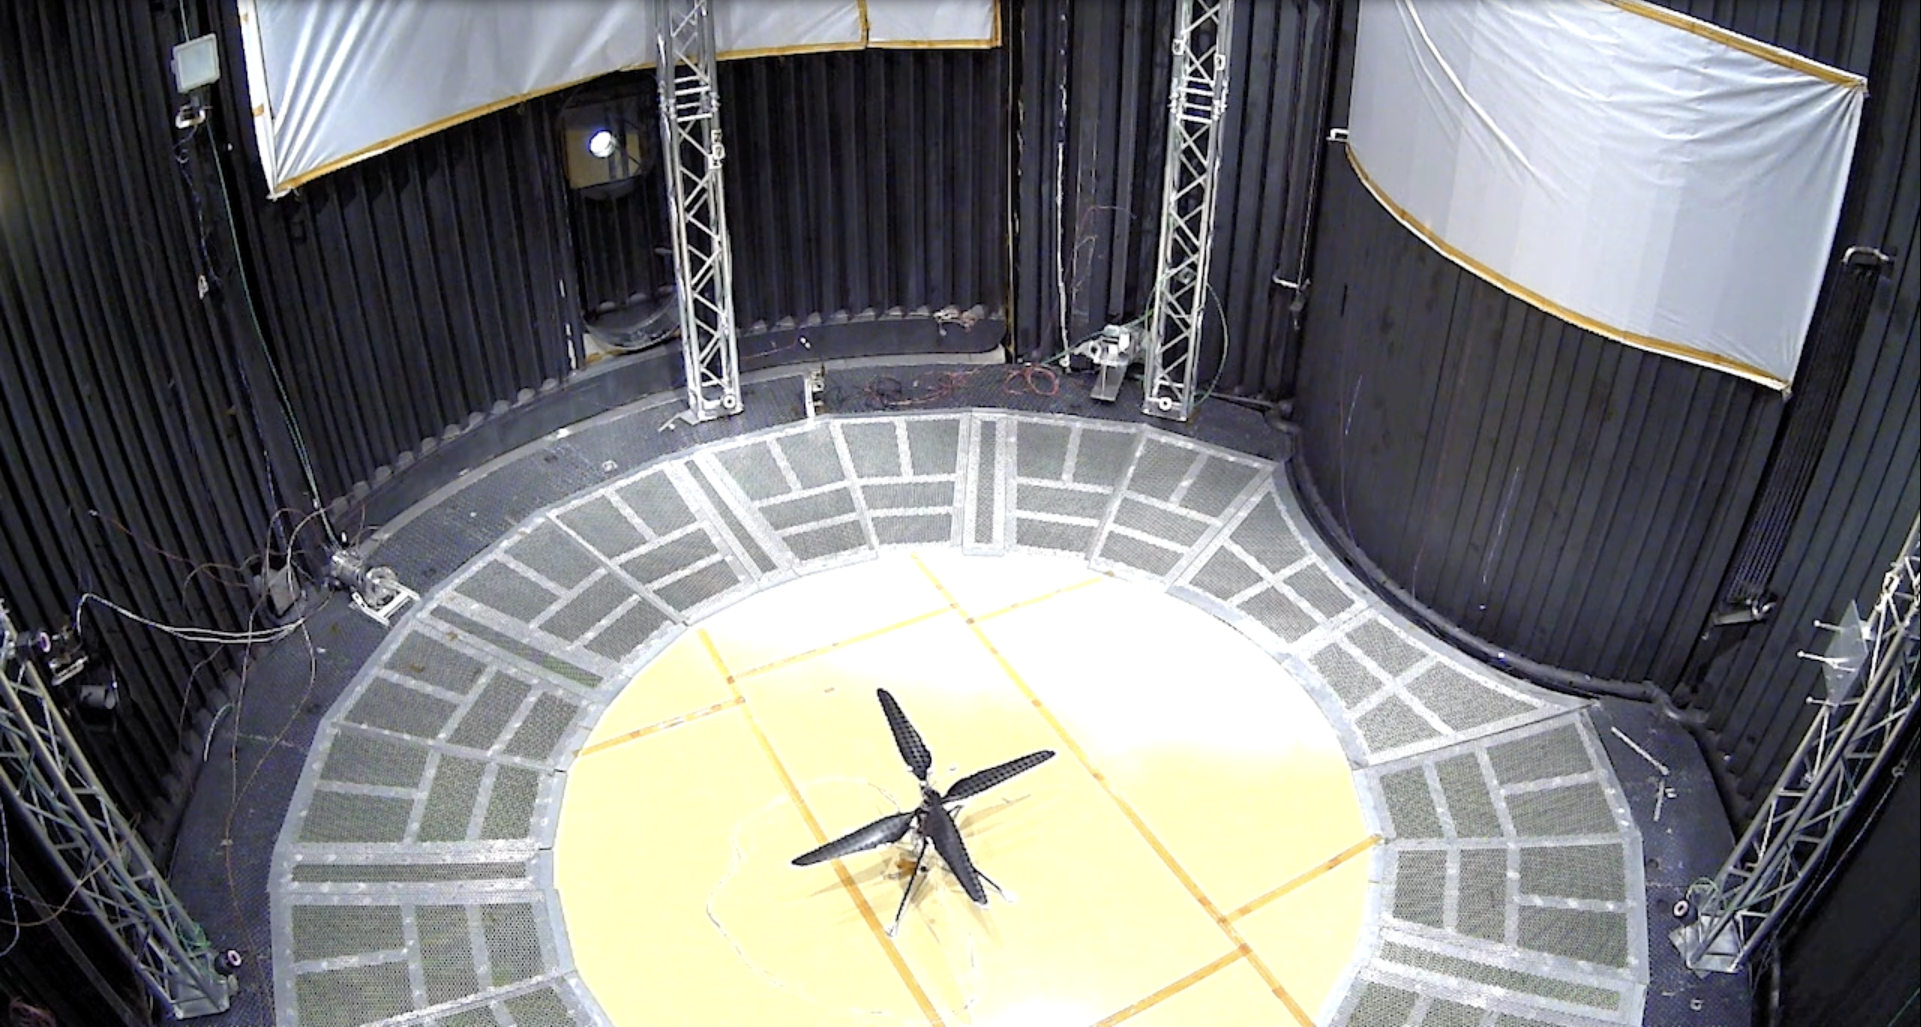

First Controlled Flight of Mars Helicopter Prototype

This image shows a test flight of a full-scale prototype of the Ingenuity Mars Helicopter. The flight took place on May 31, 2016, in the 25-foot-wide, 85-foot-tall (8-meter-by-26-meter) Space Simulator Facility at NASA’s Jet Propulsion Laboratory in Southern California. The flight was the first demonstration that powered-controlled flight could be successfully executed in Mars-like conditions.

The simulator’s vacuum chamber allows engineers to test spacecraft and components in conditions like those they would face on Mars.

The Ingenuity Mars Helicopter was built by JPL, which manages the project for NASA Headquarters. It is supported by NASA’s Science Mission Directorate. NASA’s Ames Research Center in California’s Silicon Valley and NASA’s Langley Research Center in Hampton, Virginia, provided significant flight performance analysis and technical assistance during Ingenuity’s development. AeroVironment Inc., Qualcomm, and SolAero also provided design assistance and major vehicle components. Lockheed Martin Space designed and manufactured the Mars Helicopter Delivery System. JPL is managed for the agency by Caltech in Pasadena, California.

Credit: NASA/JPL-Caltech